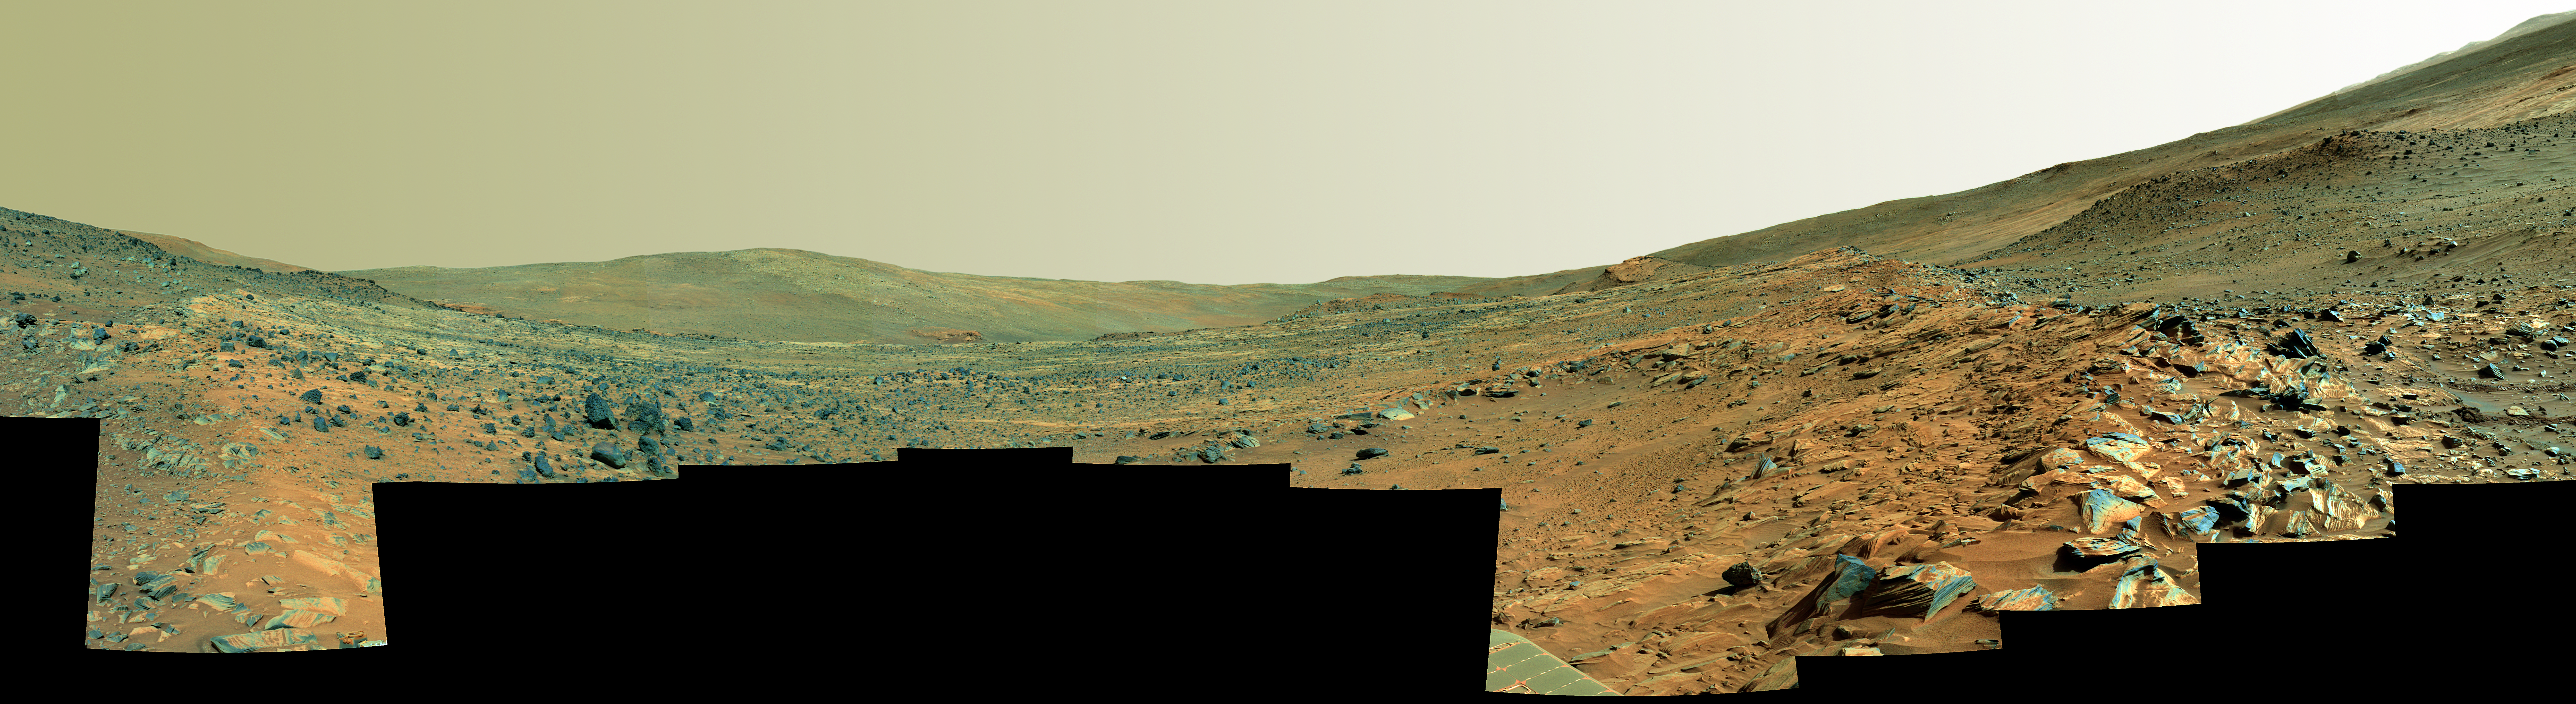

Spirit’s ‘Paige’ Panorama of the Interior of ‘Home Plate’ (False Color)

On Feb. 19, 2006, the 758th Martian day of exploration of the red planet by NASA’s Mars Exploration Rover Spirit, the rover acquired this panoramic view of the interior of “Home Plate,” a circular topographic feature amid the “Columbia Hills.” This view, called the “Paige” panorama, is from the top of Home Plate. It shows layered rocks exposed at the edge as well as dark rocks exhibiting both smooth and sponge-like “scoriaceous” textures. To the east from this vantage point, “McCool Hill” looms on the horizon. At the base of McCool Hill is a reddish outcrop called “Oberth,” which Spirit may explore during the rapidly approaching Martian winter. “Von Braun” and “Goddard” hills are partially visible beyond the opposite rim of Home Plate.

The limited spatial coverage of this panorama is the result of steadily decreasing power available to the rover for science activities as the Martian winter arrives and the sun traces a lower path across the sky. The rover team anticipates that the north-facing slopes of McCool Hill should sufficiently tilt the rover’s solar panels toward the sun to allow Spirit to survive the winter.

The view covers about 230 degrees of terrain around the rover. Spirit’s panoramic camera (Pancam) took 72 separate images of this scene with four different Pancam filters. This is a false-color rendering using the Pancam’s 75-nanometer, 535-nanometer, and 432-nanometer filters, enhanced to show many subtle color differences in rocks, soils, and hills in the scene. Image-to-image seams have been eliminated from the sky portion of the mosaic to better simulate the vista a person standing on Mars would see.

Credit: NASA/JPL-Caltech/USGS/Cornell University